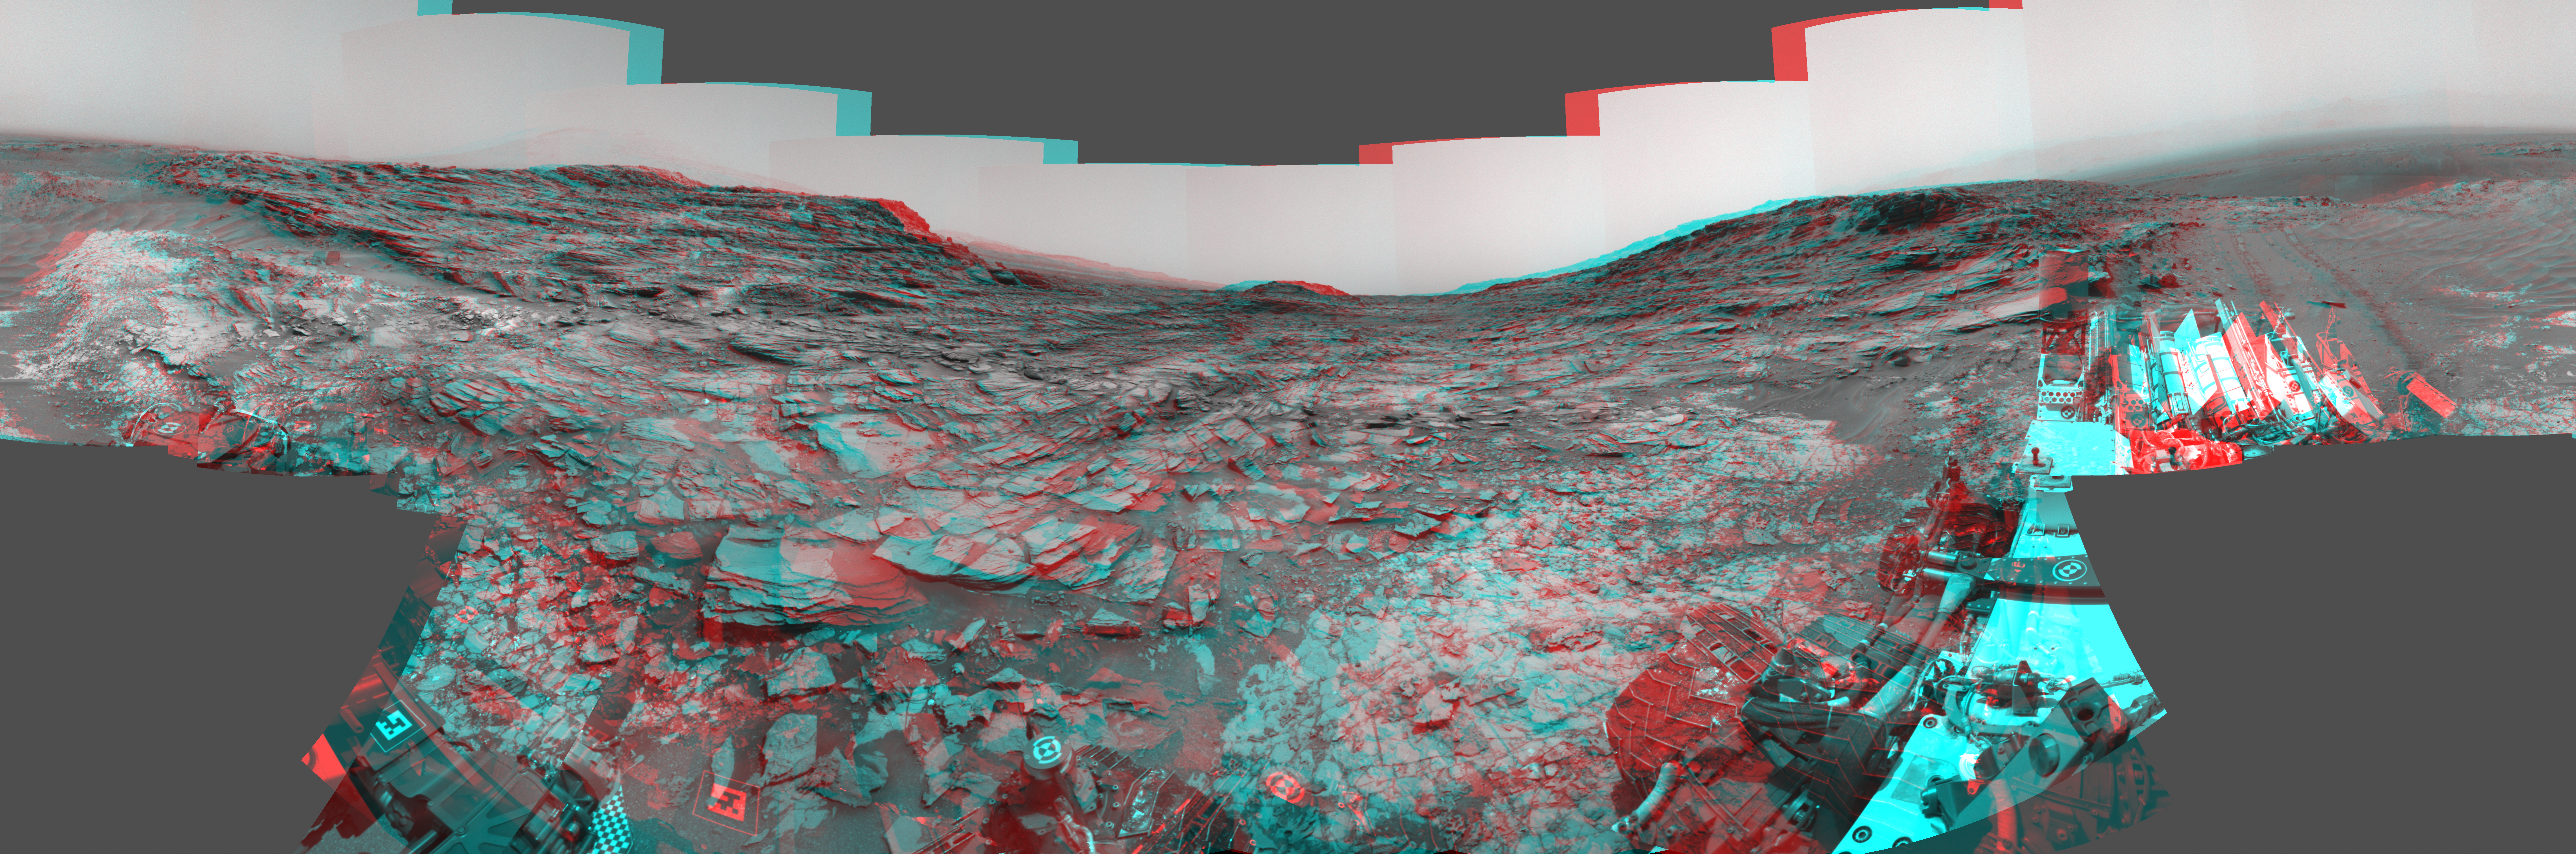

Panorama from Curiosity’s Sol 1000 Location (Stereo)

This stereo view from the Navigation Camera (Navcam) on NASA’s Curiosity Mars rover shows a 360-degree panorama around the location where the rover spent its 1,000th Martian day, or sol, on Mars. The image appears three-dimensional when viewed through red-blue glasses with the red lens on the left.

Sol 1,000 of Curiosity’s Mars-surface mission corresponded to May 30, 2015. The component images for this scene were taken on Sol 997 (May 27, 2015). The site is a valley just below “Marias Pass” on lower Mount Sharp. A map of the area is at http://mars.nasa.gov/msl/images/Curiosity_Location_Sol997-full.jpg.

The center of the scene is toward the south, with north at both ends. This stereo view combines images from Navcam left-eye and right-eye cameras. A single-eye version of the scene is at PIA19679 .

Tracks from the rover’s drive to this site are visible at right. The rover team chose this location near Marias Pass because images from orbit showed what appeared to be a contact between two types of bedrock. The two types are evident in this panorama. The bedrock close to the rover is pale mudstone similar to what Curiosity examined in 2014 and early 2015 at “Pahrump Hills.” The darker, finely bedded bedrock above it is sandstone that the rover team calls the “Stimson” unit. The largest-looking slab of Stimson sandstone in the image, in the lower left quadrant, is a target called “Ronan,” selected for close-up inspection.

NASA’s Jet Propulsion Laboratory, a division of the California Institute of Technology in Pasadena, manages the Curiosity project for NASA’s Science Mission Directorate, Washington. JPL built the rover and Navcam.

Credit: NASA/JPL-Caltech